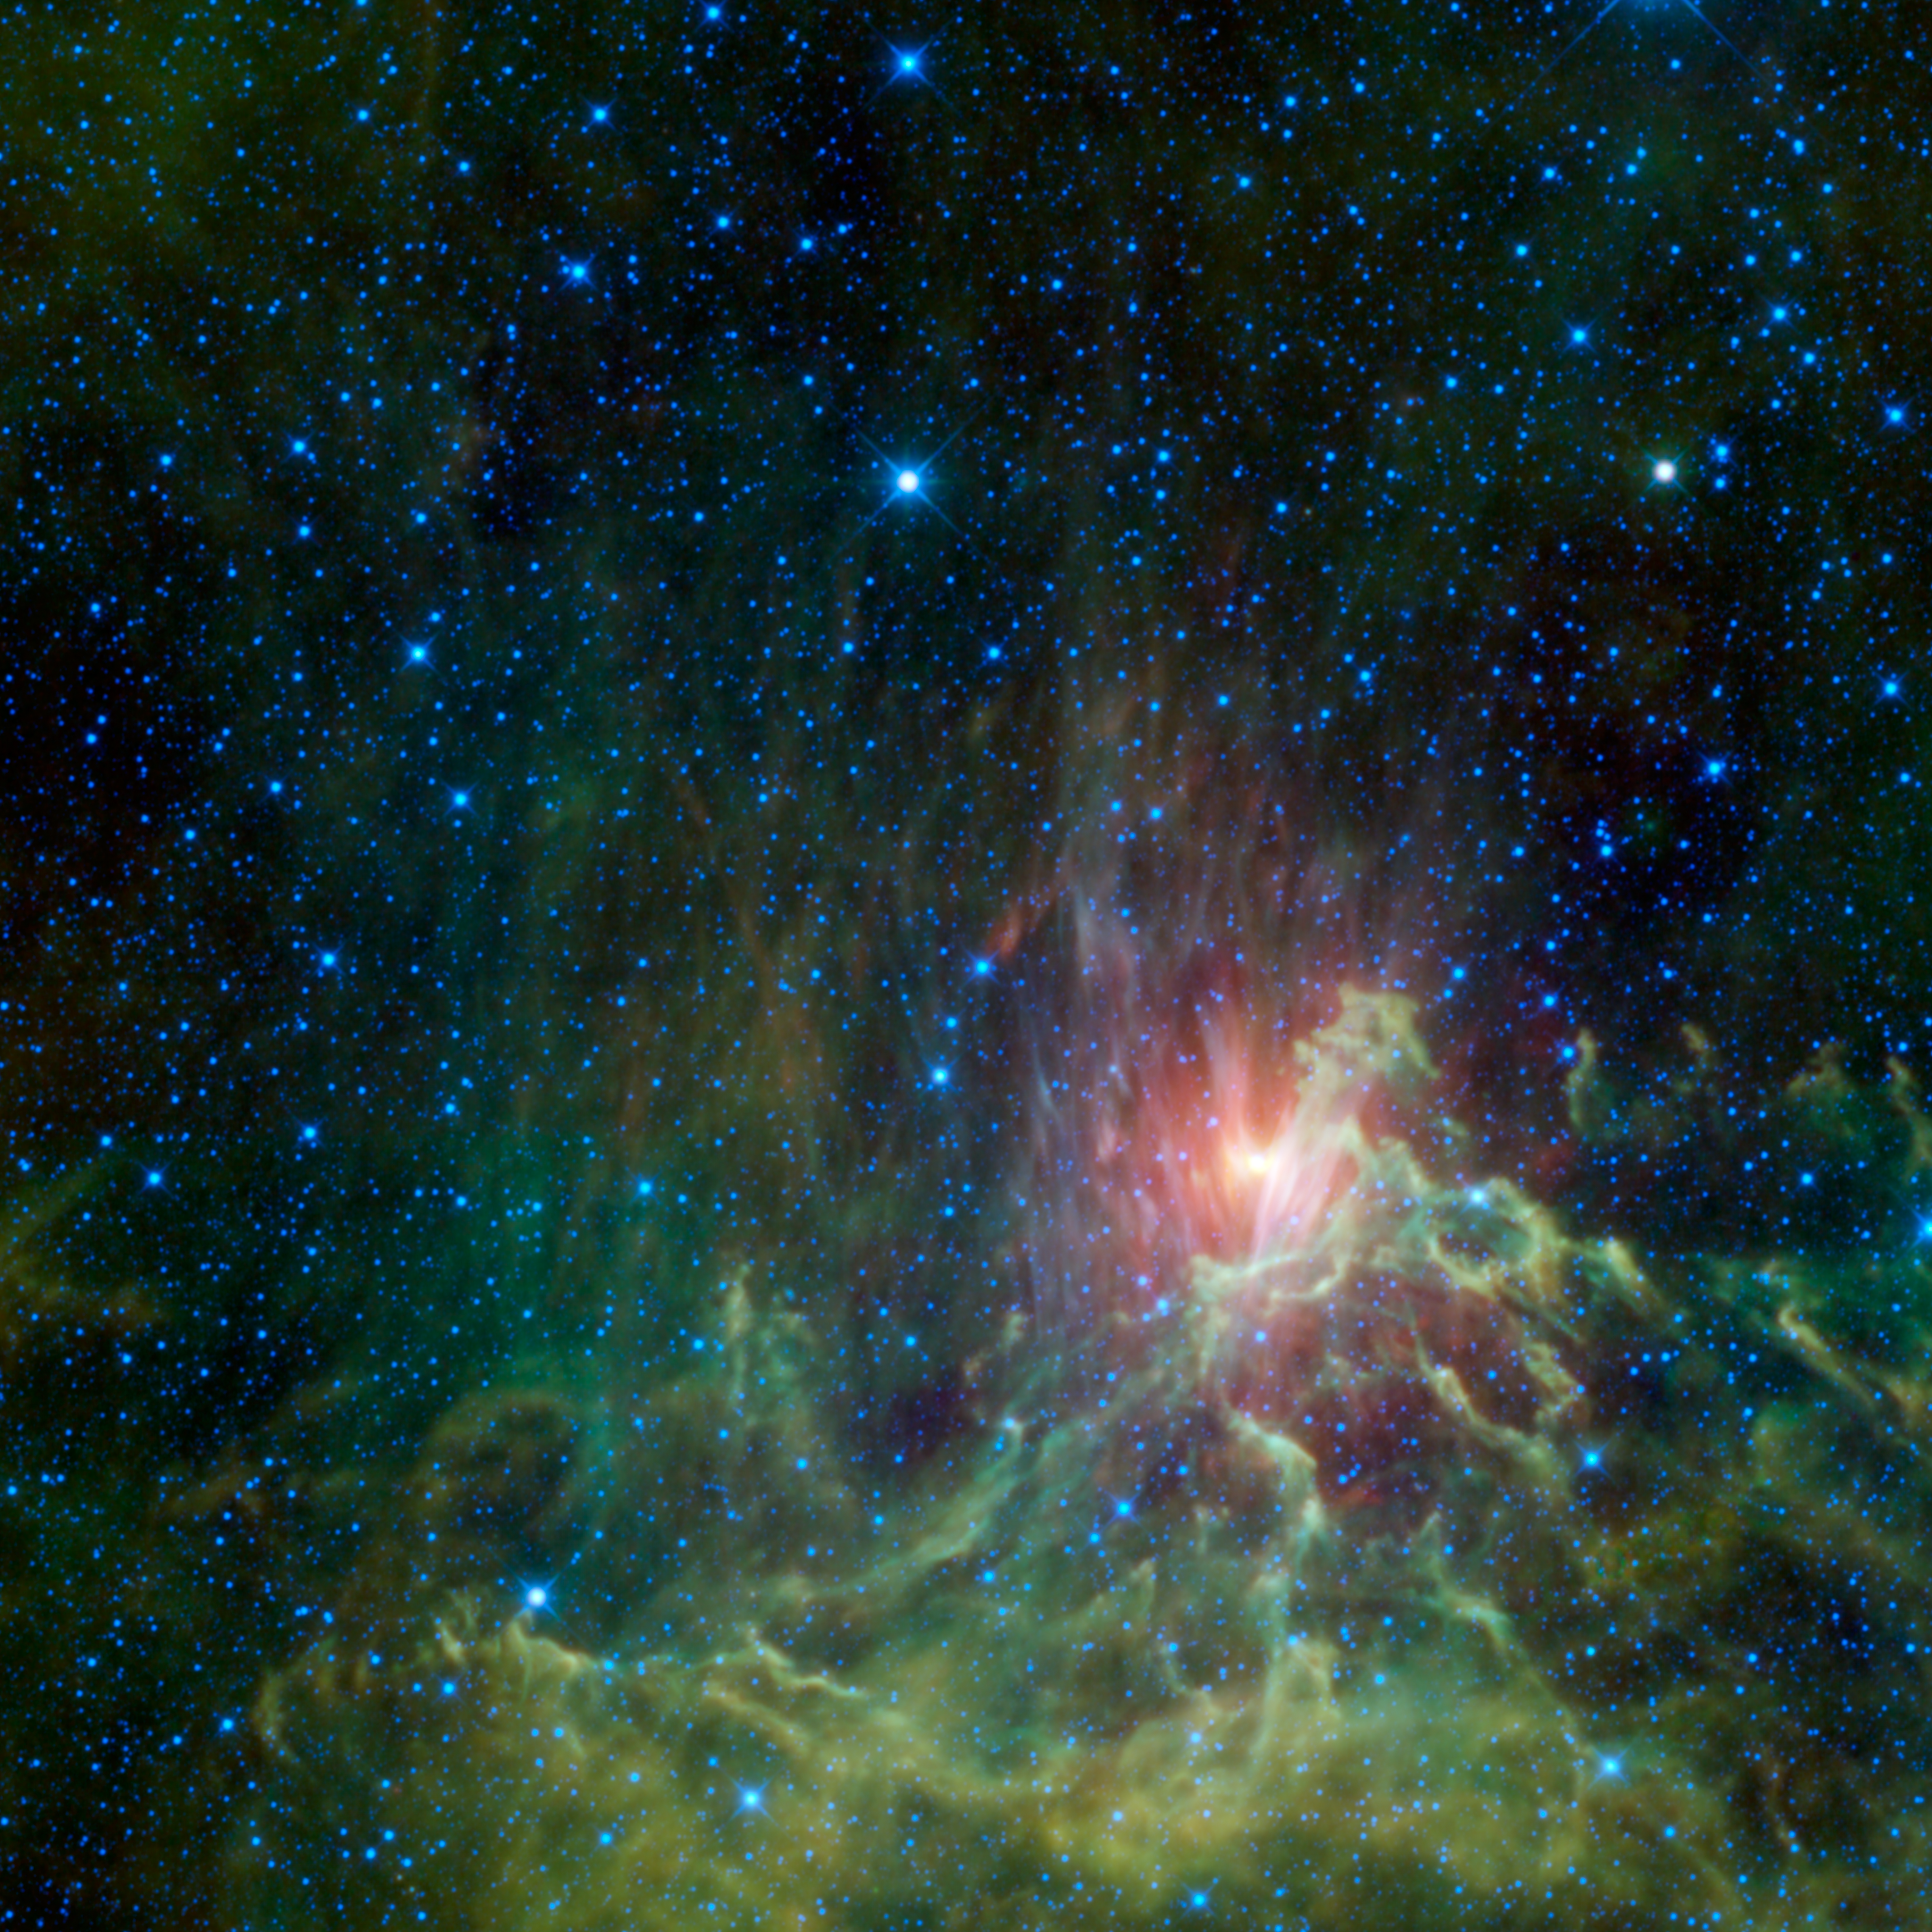

WISE Catches a Runaway Star in Flames

NASA’s Wide-field Infrared Survey Explorer, or WISE, captured this view of a runaway star racing away from its original home. Seen here surrounded by a glowing cloud of gas and dust, the star AE Aurigae appears to be on fire. Appropriately, the cloud is called the Flaming Star nebula.

A runaway star is one that is hurled into high-speed motion through a supernova explosion or encounter with nearby stars. Like an angry teenager who storms out of the house after a family fight, runaway stars are ejected from their birthplace and race off to other parts of the galaxy.

The runaway star AE Aurigae was likely born in the Trapezium cluster, which is located in the constellation Orion. It formed as a binary-star system with the star Mu Columbae. Approximately 2.5 million years ago, these two stars are thought to have collided with another binary-star system in the Trapezium Cluster. This collision sent both AE Aurigae and Mu Columbae hurtling through space in opposite directions at a speed of 100 kilometers per second (over 200,000 miles per hour). Today, AE Aurigae can be seen in the constellation Auriga hundreds of light-years to the north of its home, while its former companion Mu Columbae is located hundreds of light-years to the south in the constellation Columba.

The wind from AE Aurigae blows away electrons from the gas surrounding it. This ionized gas begins to emit light, creating what is known as an emission nebula. The star also heats up nearby dust, causing it to glow in infrared wavelengths. As seen in visible light, this dust reflects the light of nearby stars, so it is called a reflection nebula.

The colors seen in this image represent specific wavelengths of infrared light. Hot stars scattered throughout the image show up as blue and cyan. Blue represents light emitted at wavelengths of 3.4 microns, while cyan represents 4.6 microns. The gas of the emission nebula appears green, representing 12-micron wavelengths. The dust of the reflection nebula appears primarily red, representing 22-micron light.

One interesting aspect of this image is that the edges of the reflection nebula appear lavender. This is because at its edges the nebula is both emitting light at longer, 22-micron wavelengths, and scattering shorter, 3.4-micron light. Since WISE represents 22-micron light as red and 3.4-micron light as blue, the combination of the two appears in this image as lavender.

JPL manages the Wide-field Infrared Survey Explorer for NASA’s Science Mission Directorate, Washington. The principal investigator, Edward Wright, is at UCLA. The mission was competitively selected under NASA’s Explorers Program managed by the Goddard Space Flight Center, Greenbelt, Md. The science instrument was built by the Space Dynamics Laboratory, Logan, Utah, and the spacecraft was built by Ball Aerospace & Technologies Corp., Boulder, Colo. Science operations and data processing take place at the Infrared Processing and Analysis Center at the California Institute of Technology in Pasadena. Caltech manages JPL for NASA.

Credit: NASA/JPL-Caltech/UCLA